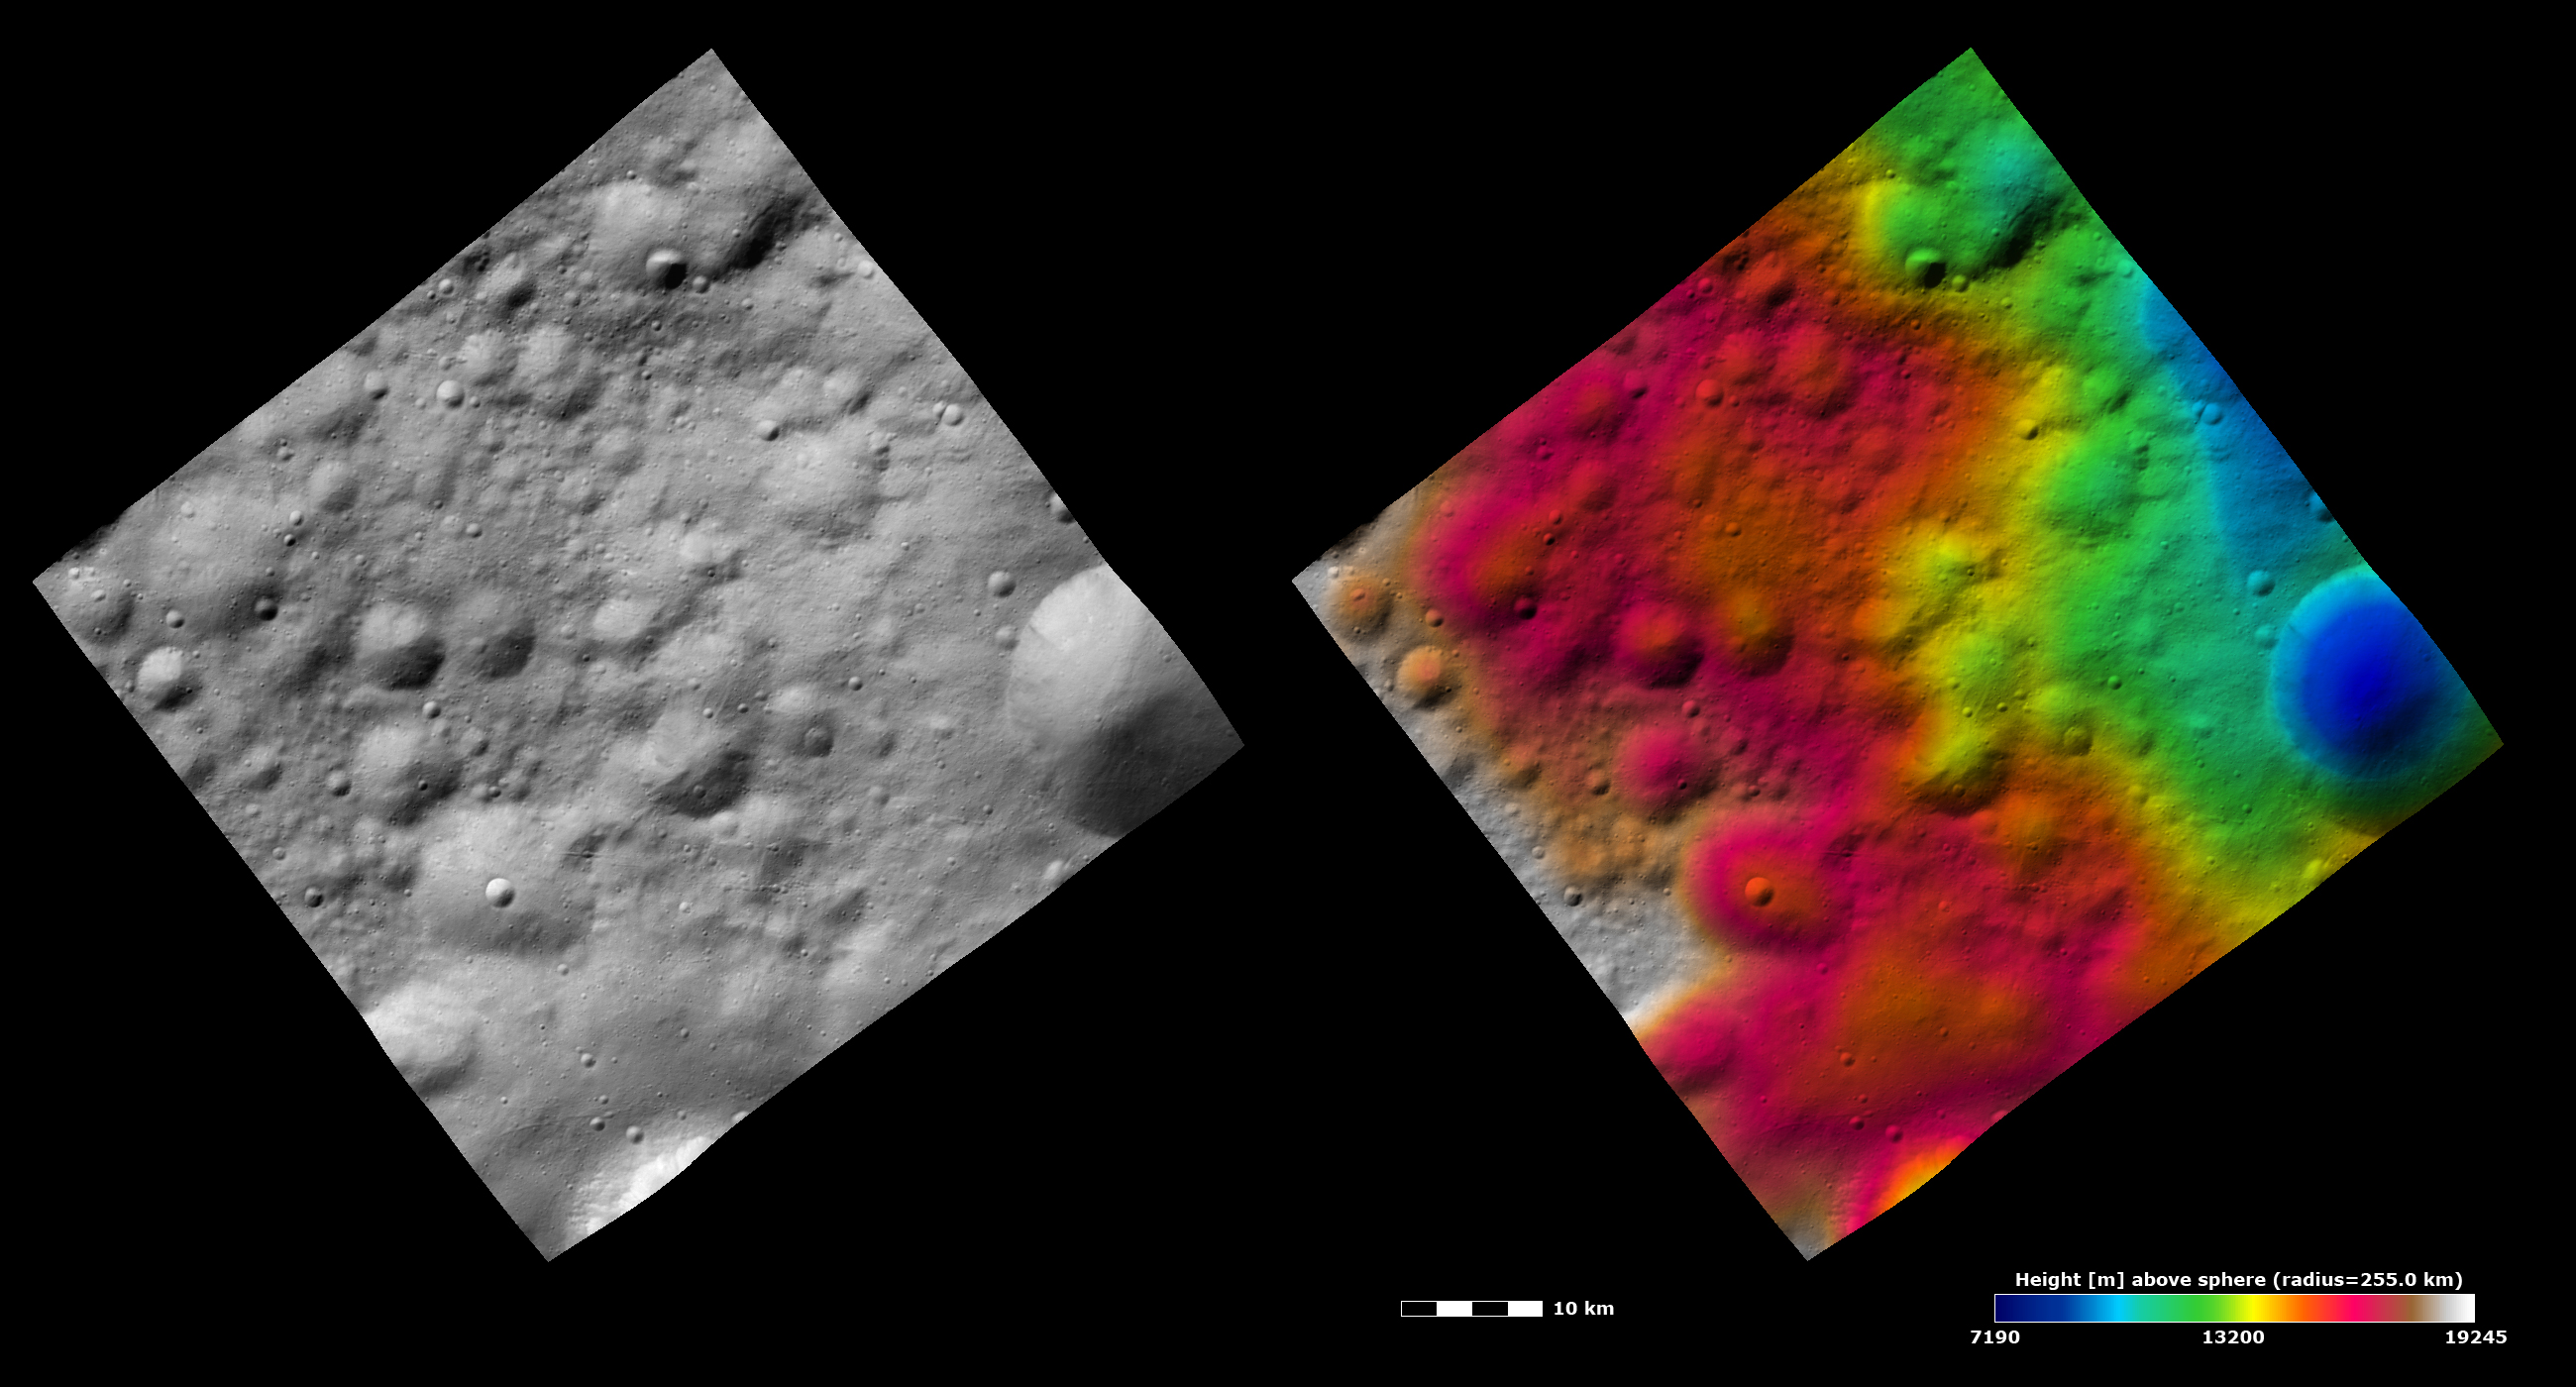

Topography and Albedo Image of Different Preservations States of Craters

These Dawn FC (framing camera) images show many craters, which have different states of preservation, in Vesta’s Bellicia quadrangle in the northern hemisphere. The left image is an albedo image, which is taken directly through the clear filter of the FC. Such an image shows the albedo (e.g. brightness/darkness) of the surface. The right image uses the same albedo image as its base but then a color-coded height representation of the topography is overlain onto it. The topography is calculated from a set of images that were observed from different viewing directions, allowing stereo reconstruction. The various colors correspond to the height of the area. The red area in the left and center of the image is the highest area and the blue area in the right of the image is the lowest area. The large crater in the right of the image is seen to have a fresh rim in the albedo image. The freshness of this rim is also shown in the topography image as a sharp contrast between a higher (colored green) and lower (colored blue) height. The more degraded craters in the center of the left of the image have smoother rims and do not have such a sharp height contrast along their rims. Also, these images display the varying roughness across Vesta’s surface. The area next to the large crater in the right of the image is smoother and the rest of the area in the image is rougher. The area next to the large crater is probably an area of ejecta from the large, fresh crater because ejecta blankets are generally smoother than the areas surrounding them.

These images are centered in Vesta’s Bellicia quadrangle and the center latitude and longitude of the image is 24.8°N, 65.6°E. NASA’s Dawn spacecraft obtained this image with its framing camera on October 27th 2011. This image was taken through the camera’s clear filter. The distance to the surface of Vesta is 700 km and the image has a resolution of about 60 meters per pixel. This image was acquired during the HAMO (High Altitude Mapping Orbit) phase of the mission. The images are lambert-azimuthal map projected.

The Dawn mission to Vesta and Ceres is managed by NASA’s Jet Propulsion Laboratory, a division of the California Institute of Technology in Pasadena, for NASA’s Science Mission Directorate, Washington D.C. UCLA is responsible for overall Dawn mission science. Dawn’s VIR was provided by ASI, the Italian Space Agency and is managed by INAF, Italy’s National Institute for Astrophysics, in collaboration with Selex Galileo, where it was built.

Credit: NASA/JPL-Caltech/UCLA/MPS/DLR/IDA